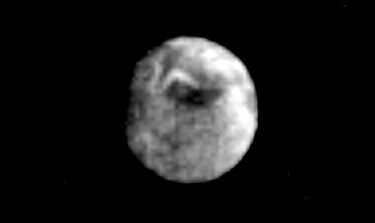

Uranus Satellite – Miranda

This Voyager 2 image of Miranda was taken Jan. 23, 1986, as the spacecraft neared Uranus. This image was acquired from a distance of 1.38 million kilometers (860,000 miles) through the clear filter of Voyager’s narrow-angle camera. Miranda is the innermost of the five Uranian satellites known from Earth-based observations. Images from the Jan. 24 closest approach to Miranda should reveal in greater detail the region toward the bottom of this view, where a sinuous bright marking crosses a circular dark area. These features lie between a bright (high-albedo) region at left and a region of average albedo at right. Miranda is about 500 km (300 mi) in diameter; the resolution of this image is about 26 km (16 mi). The Voyager project is managed for NASA by the Jet Propulsion Laboratory.

Credit: NASA/JPL